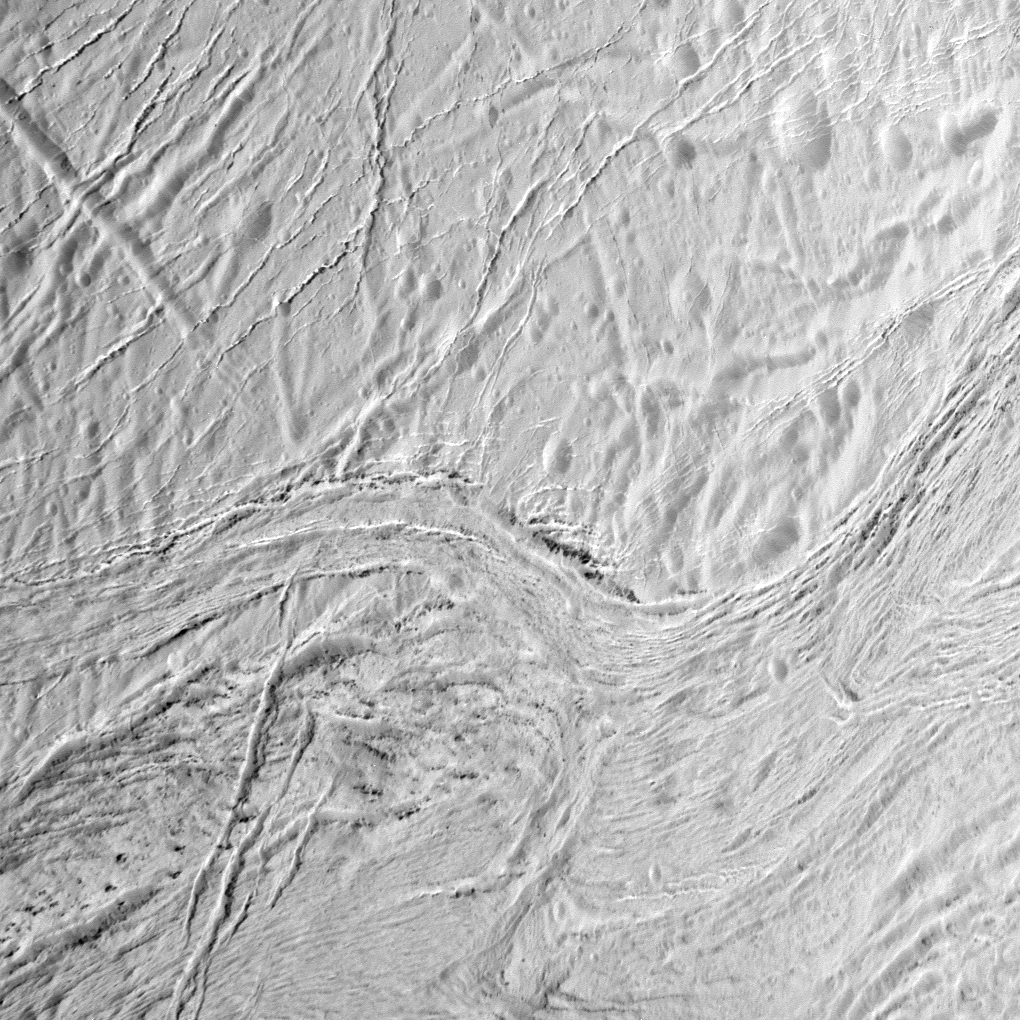

Frozen Fractures

During its final close flyby of Saturn’s moon Enceladus, NASA’s Cassini spacecraft captured this view featuring the nearly parallel furrows and ridges of the feature named Samarkand Sulci.

This view is centered on terrain at 13 degrees north latitude, 336 degrees west longitude. The image was taken with the Cassini spacecraft narrow-angle camera on Dec. 19, 2015, using a spectral filter, which preferentially admits wavelengths of near-ultraviolet light.

The view was acquired at a distance of approximately 8,000 miles (12,000 kilometers) from Enceladus and at a Sun-Enceladus-spacecraft, or phase, angle of 58 degrees. Image scale is 243 feet (74 meters) per pixel.

The Cassini-Huygens mission is a cooperative project of NASA, the European Space Agency and the Italian Space Agency. NASA’s Jet Propulsion Laboratory, a division of the California Institute of Technology in Pasadena, manages the mission for NASA’s Science Mission Directorate, Washington. The Cassini orbiter and its two onboard cameras were designed, developed and assembled at JPL. The imaging operations center is based at the Space Science Institute in Boulder, Colorado.

Credit: NASA/JPL-Caltech/Space Science Institute